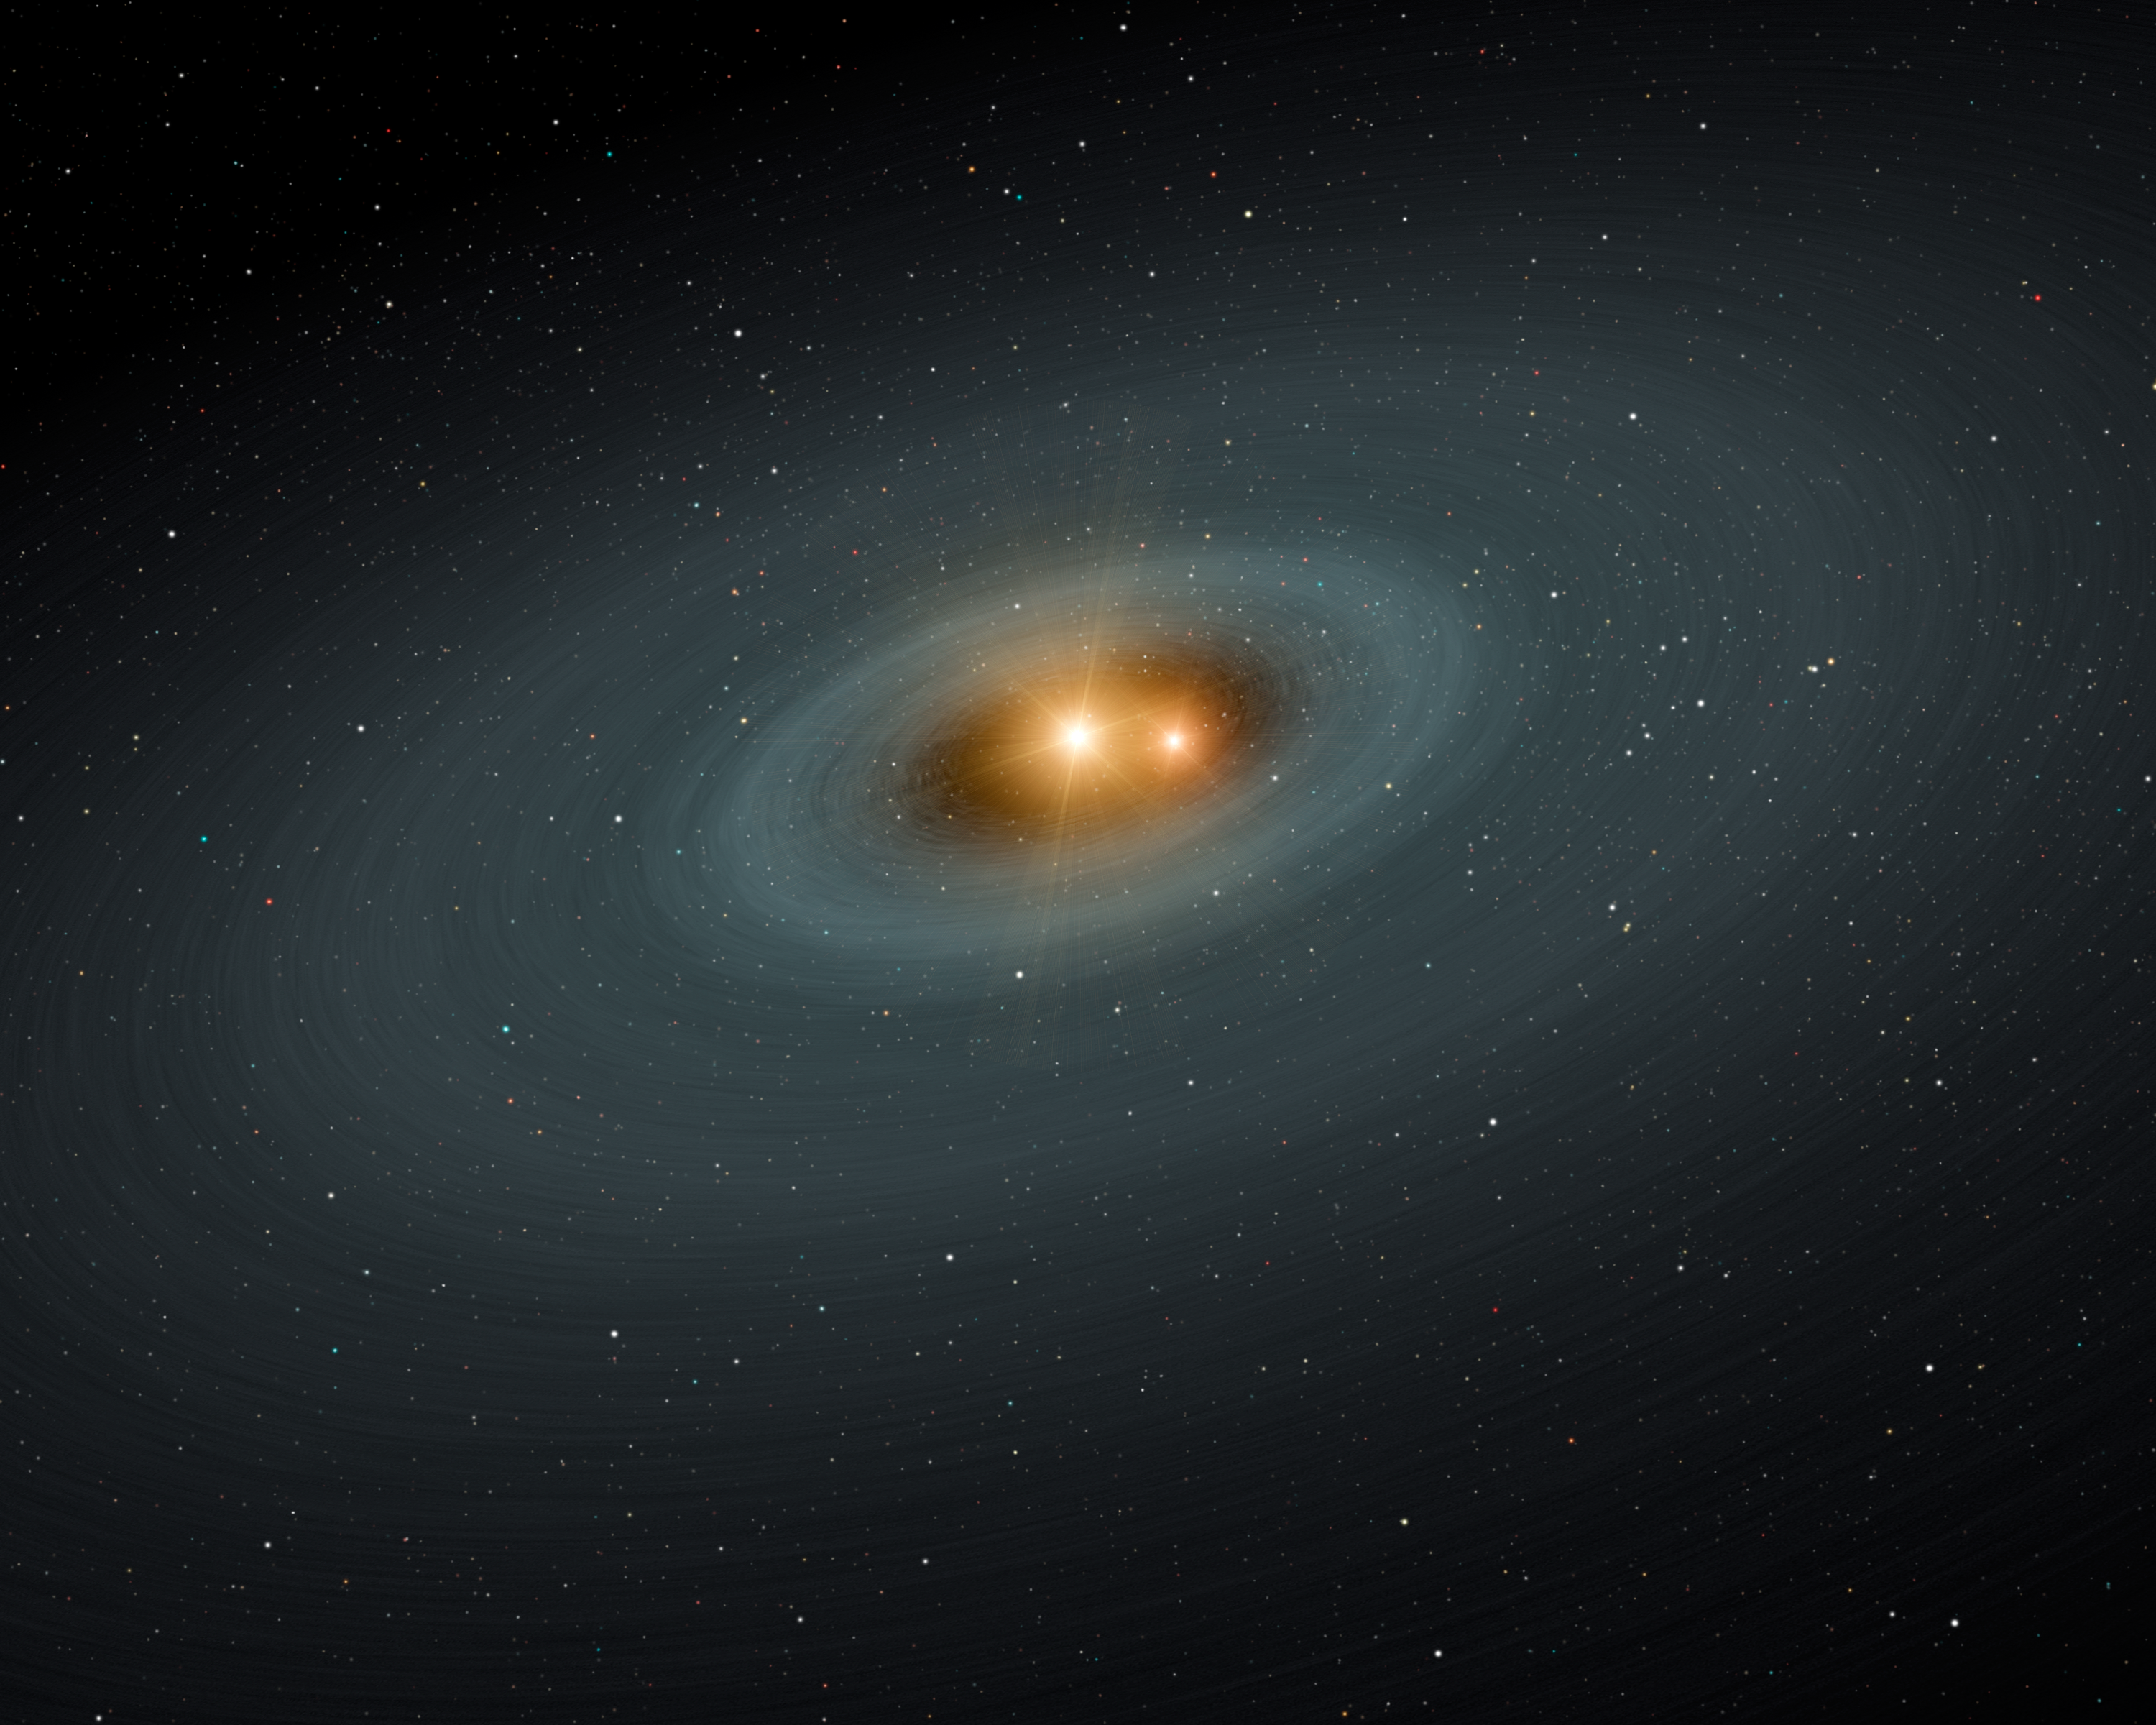

Circle of Planetary Ashes (Artist’s Concept)

Close Binaries with Infrared Excess

This artist’s concept illustrates a tight pair of stars and a surrounding disk of dust — most likely the shattered remains of planetary smashups. Using NASA’s Spitzer Space Telescope, the scientists found dusty evidence for such collisions around three sets of stellar twins (a class of stars called RS Canum Venaticorum’s or RS CVns for short). The stars, which are similar to our sun in mass and age, orbit very closely around each other. They are separated by just two percent of the Earth-sun distance. With time, they get closer and closer, until the gravitational harmony in the system is thrown out of whack. Planetary bodies — planets, asteroids and comets — are thought to migrate out of their stable orbits, and smash together.

Spitzer’s cameras, which take pictures at different infrared wavelengths, observed the signatures of dust around three close binary systems. Data for one of those systems (Figure 1) are shown in orange. Models for the stars and a surrounding dusty disk are shown in yellow and red, respectively. The disk reveals that some sort of chaotic event — probably a planetary collision — must have generated the dusty disk.

Credit: NASA/JPL-Caltech/Harvard-Smithsonian CfA